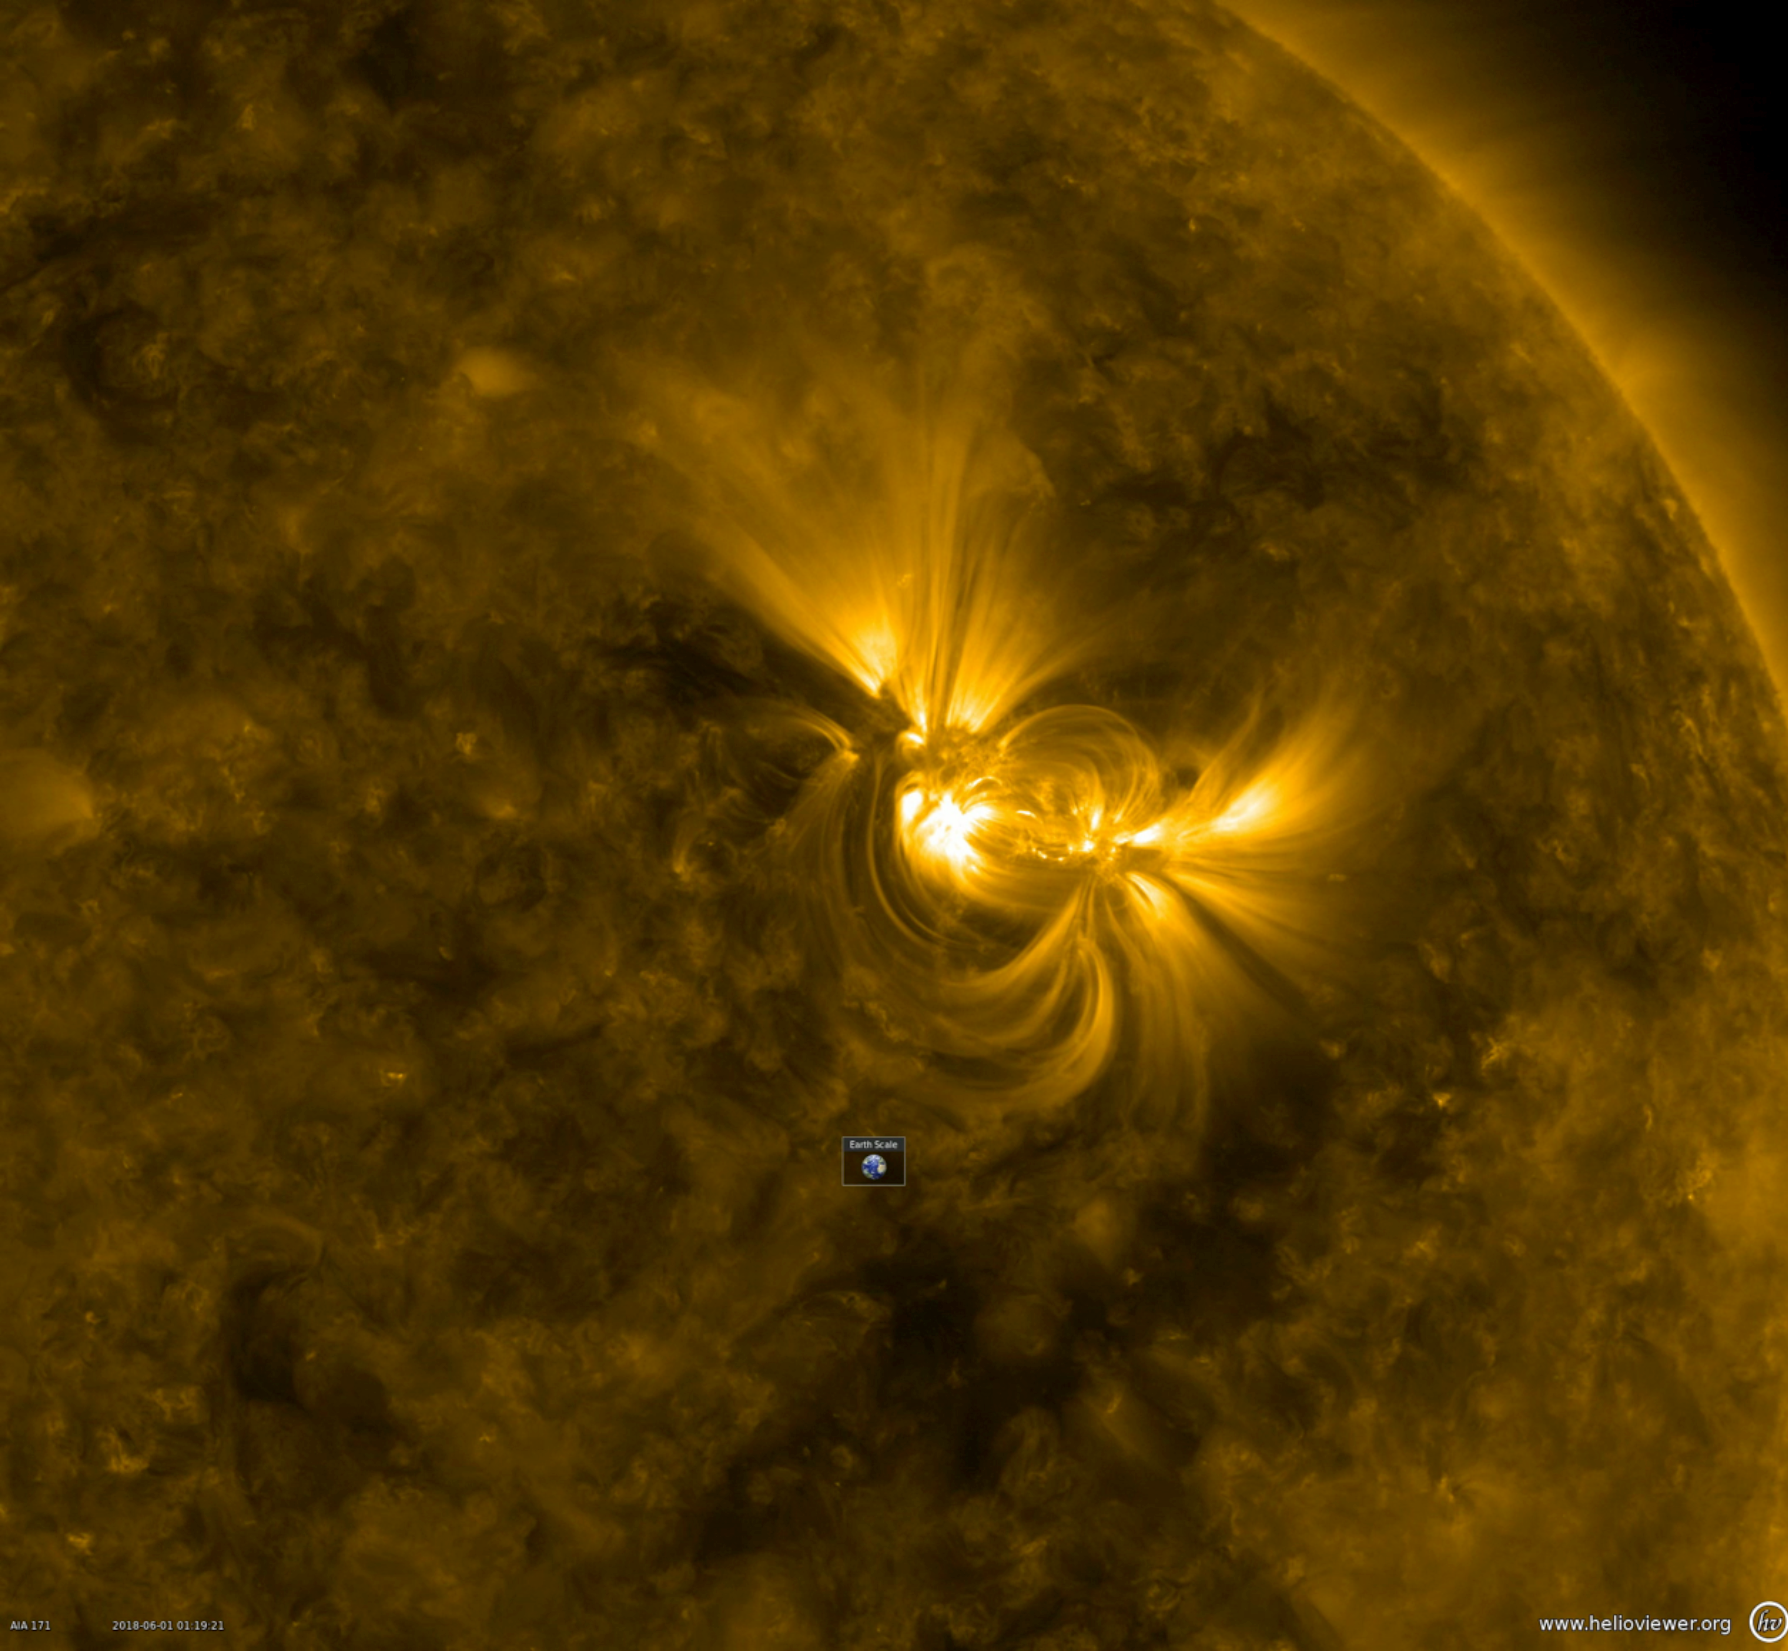

Dynamic Looping Action

This close-up from a video clip taken May 30-June 1, 2018 shows a large active region in extreme ultraviolet light as the bright magnetic field lines above it shift and twist. Note the Earth scale below the active region: the longest loops extend about 10 times the diameter of Earth. When the magnetic field lines get themselves tangled up enough, they can erupt with a solar storm.

Movies
PIA22475_Dynamic_Looping_Action_big.mp4
PIA22475_Dynamic_Looping_Action_sm.mp4

SDO is managed by NASA’s Goddard Space Flight Center, Greenbelt, Maryland, for NASA’s Science Mission Directorate, Washington. Its Atmosphere Imaging Assembly was built by the Lockheed Martin Solar Astrophysics Laboratory (LMSAL), Palo Alto, California.

Credit: NASA/GSFC/Solar Dynamics Observatory